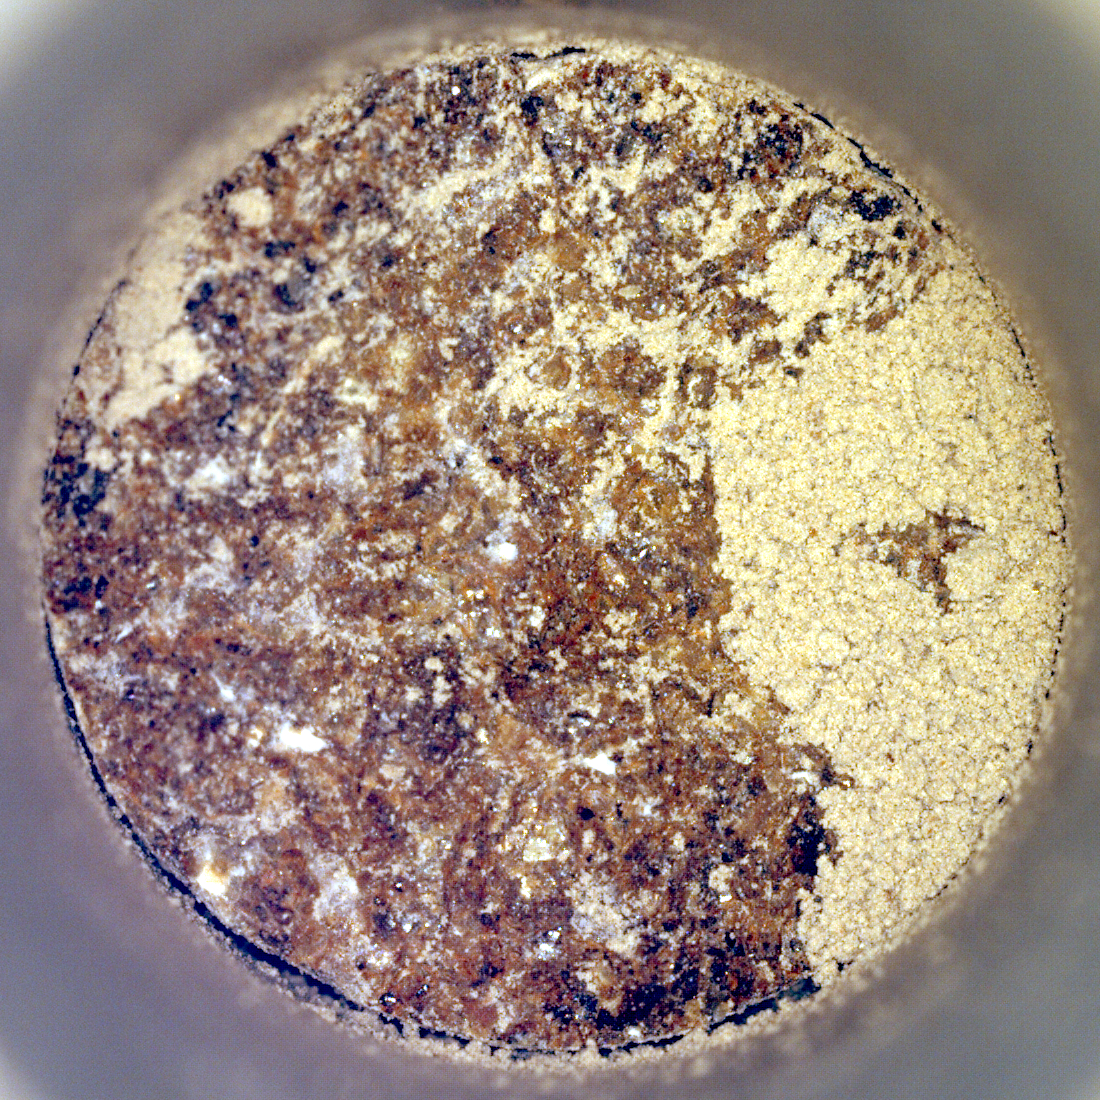

Perseverance’s ‘Bunsen Peak’ Sample

NASA’s Perseverance Mars rover captured this image of a sample cored from a rock called “Bunsen Peak” on March 12, 2024, the 1,088th Martian day, or sol, of the rover’s mission. The image shows the bottom of the core.

The image was taken by Perseverance’s Sampling and Caching System Camera, or CacheCam, located inside the rover’s underbelly. The camera looks down into the top of sample tubes to take close-up pictures of the sampled material and the tubes as they are prepared for sealing and storage.

A key objective for Perseverance’s mission on Mars is astrobiology, including the search for signs of ancient microbial life. The rover will characterize the planet’s geology and past climate, pave the way for human exploration of the Red Planet, and be the first mission to collect and cache Martian rock and regolith.

Subsequent NASA missions, in cooperation with ESA (European Space Agency), would send spacecraft to Mars to collect these sealed samples from the surface and return them to Earth for in-depth analysis.

The Mars 2020 Perseverance mission is part of NASA’s Moon to Mars exploration approach, which includes Artemis missions to the Moon that will help prepare for human exploration of the Red Planet.

NASA’s Jet Propulsion Laboratory, which is managed for the agency by Caltech, built and manages operations of the Perseverance rover.

Credit: NASA/JPL-Caltech